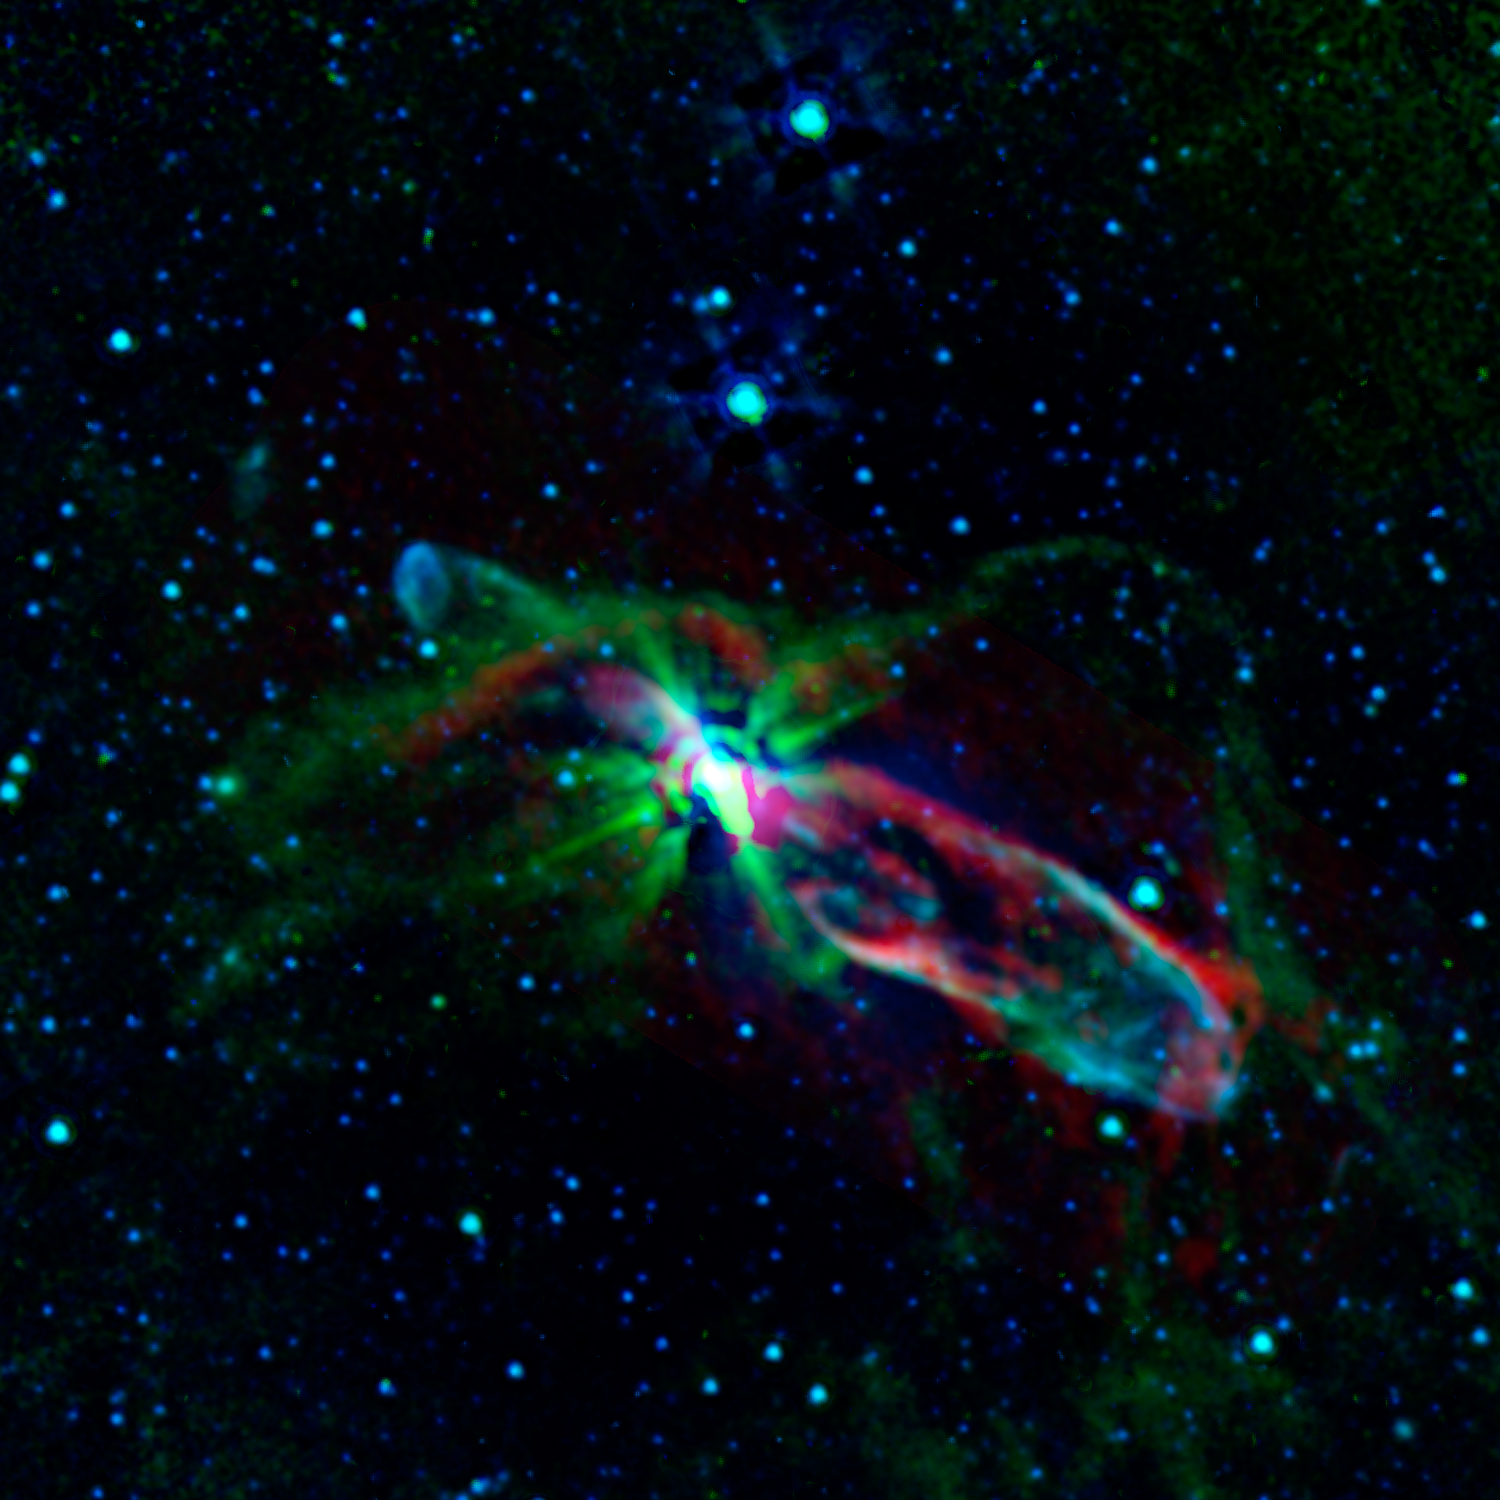

Bubbly Newborn Star

Combined observations from NASA’s Spitzer Space Telescope and the newly completed Atacama Large Millimeter/submillimeter Array (ALMA) in Chile have revealed the throes of stellar birth, as never before, in the well-studied object known as HH 46/47.

Herbig-Haro (HH) objects form when jets shot out by newborn stars collide with surrounding material, producing small, bright, nebulous regions. To our eyes, the dynamics within many HH objects are obscured by enveloping gas and dust. But the infrared and submillimeter light seen by Spitzer and ALMA, respectively, pierces the dark cosmic cloud around HH 46/47 to let us in on the action. (Infrared light has longer wavelengths than what we see with our eyes, and submillimeter light has even longer wavelengths.)

In this image, the shorter-wavelength light appears blue and longer-wavelength light, red. Blue shows gas energized by the outflowing jets. The green colors trace a combination of hydrogen gas molecules and dust that follows the boundary of the gas cloud cocooning the young star. The reddish-colored areas, created by excited carbon monoxide gas, reveal that the gas in the two lobes blown out by the star’s jets is expanding faster than previously thought. This faster expansion has an influence on the overall amount of turbulence in the gaseous cloud that originally spawned the star. In turn, the extra turbulence could have an impact on whether and how other stars might form in this gaseous, dusty, and thus fertile, ground for star-making.

NASA’s Jet Propulsion Laboratory, Pasadena, Calif., manages the Spitzer Space Telescope mission for NASA’s Science Mission Directorate, Washington. Science operations are conducted at the Spitzer Science Center at the California Institute of Technology in Pasadena. Data are archived at the Infrared Science Archive housed at the Infrared Processing and Analysis Center at Caltech. Caltech manages JPL for NASA.

Credit: NASA/JPL-Caltech/ALMA